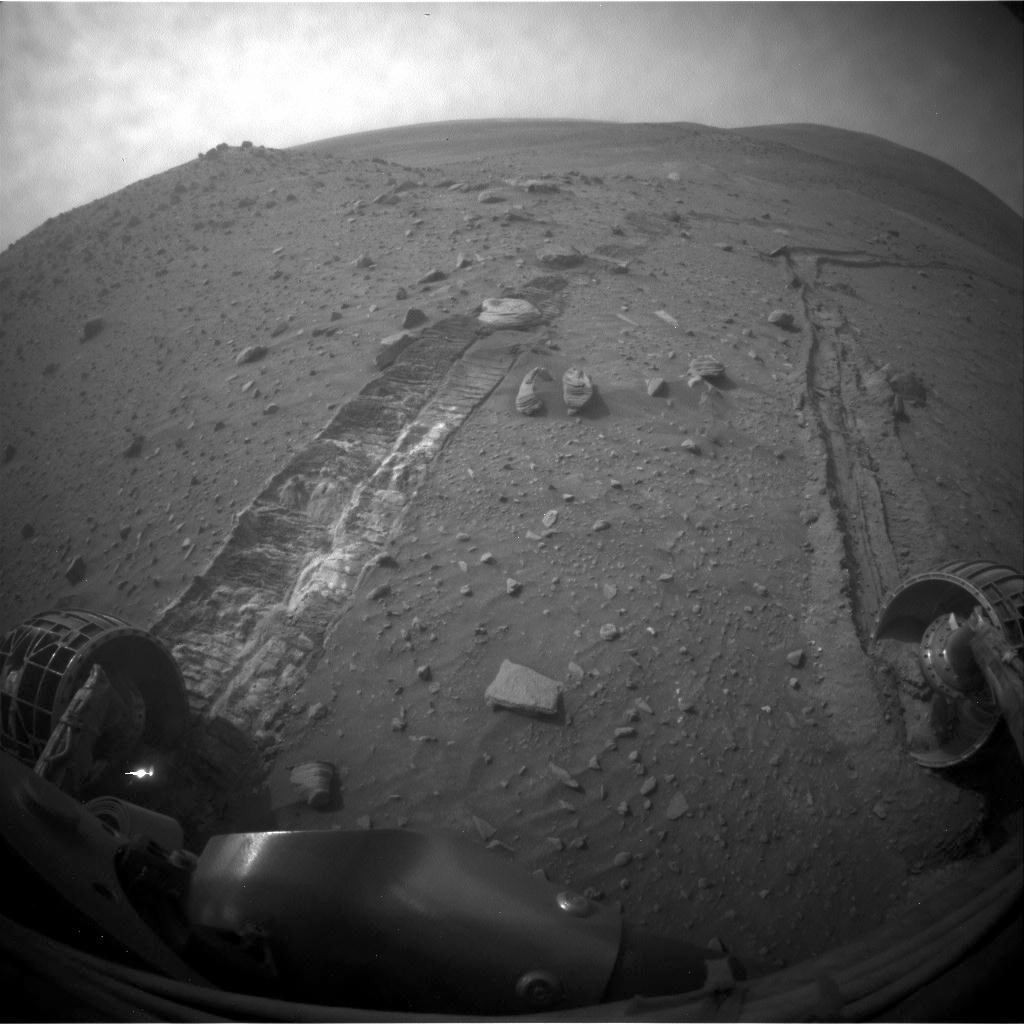

After a Spirit Drive West of ‘Home Plate’

NASA’s Mars Exploration Rover Spirit drove 6.98 meters (22.9 feet) southeastward on the 1,871st Martian day, or sol, of the rover’s mission on Mars (April 8, 2009). As usual since losing the use of its right-front wheel in 2006, Spirit drove backward, dragging the immobile wheel. The rover used its front hazard-avoidance camera after the drive to capture this view looking back at the ground covered.

For scale, the distance between the parallel wheel tracks is about 1 meter (40 inches).

The drive added to progress in trekking counterclockwise around a low plateau called “Home Plate.” Spirit is driving through a valley on the west side of the plateau. Home Plate is not within this image. The hill on the horizon in the upper right is Husband Hill, the summit of which is about 750 meters (nearly half a mile) to the north of Spirit’s position. Following this drive, Spirit experienced difficulties that prevented driving during the subsequent week.

Credit: NASA/JPL-Caltech